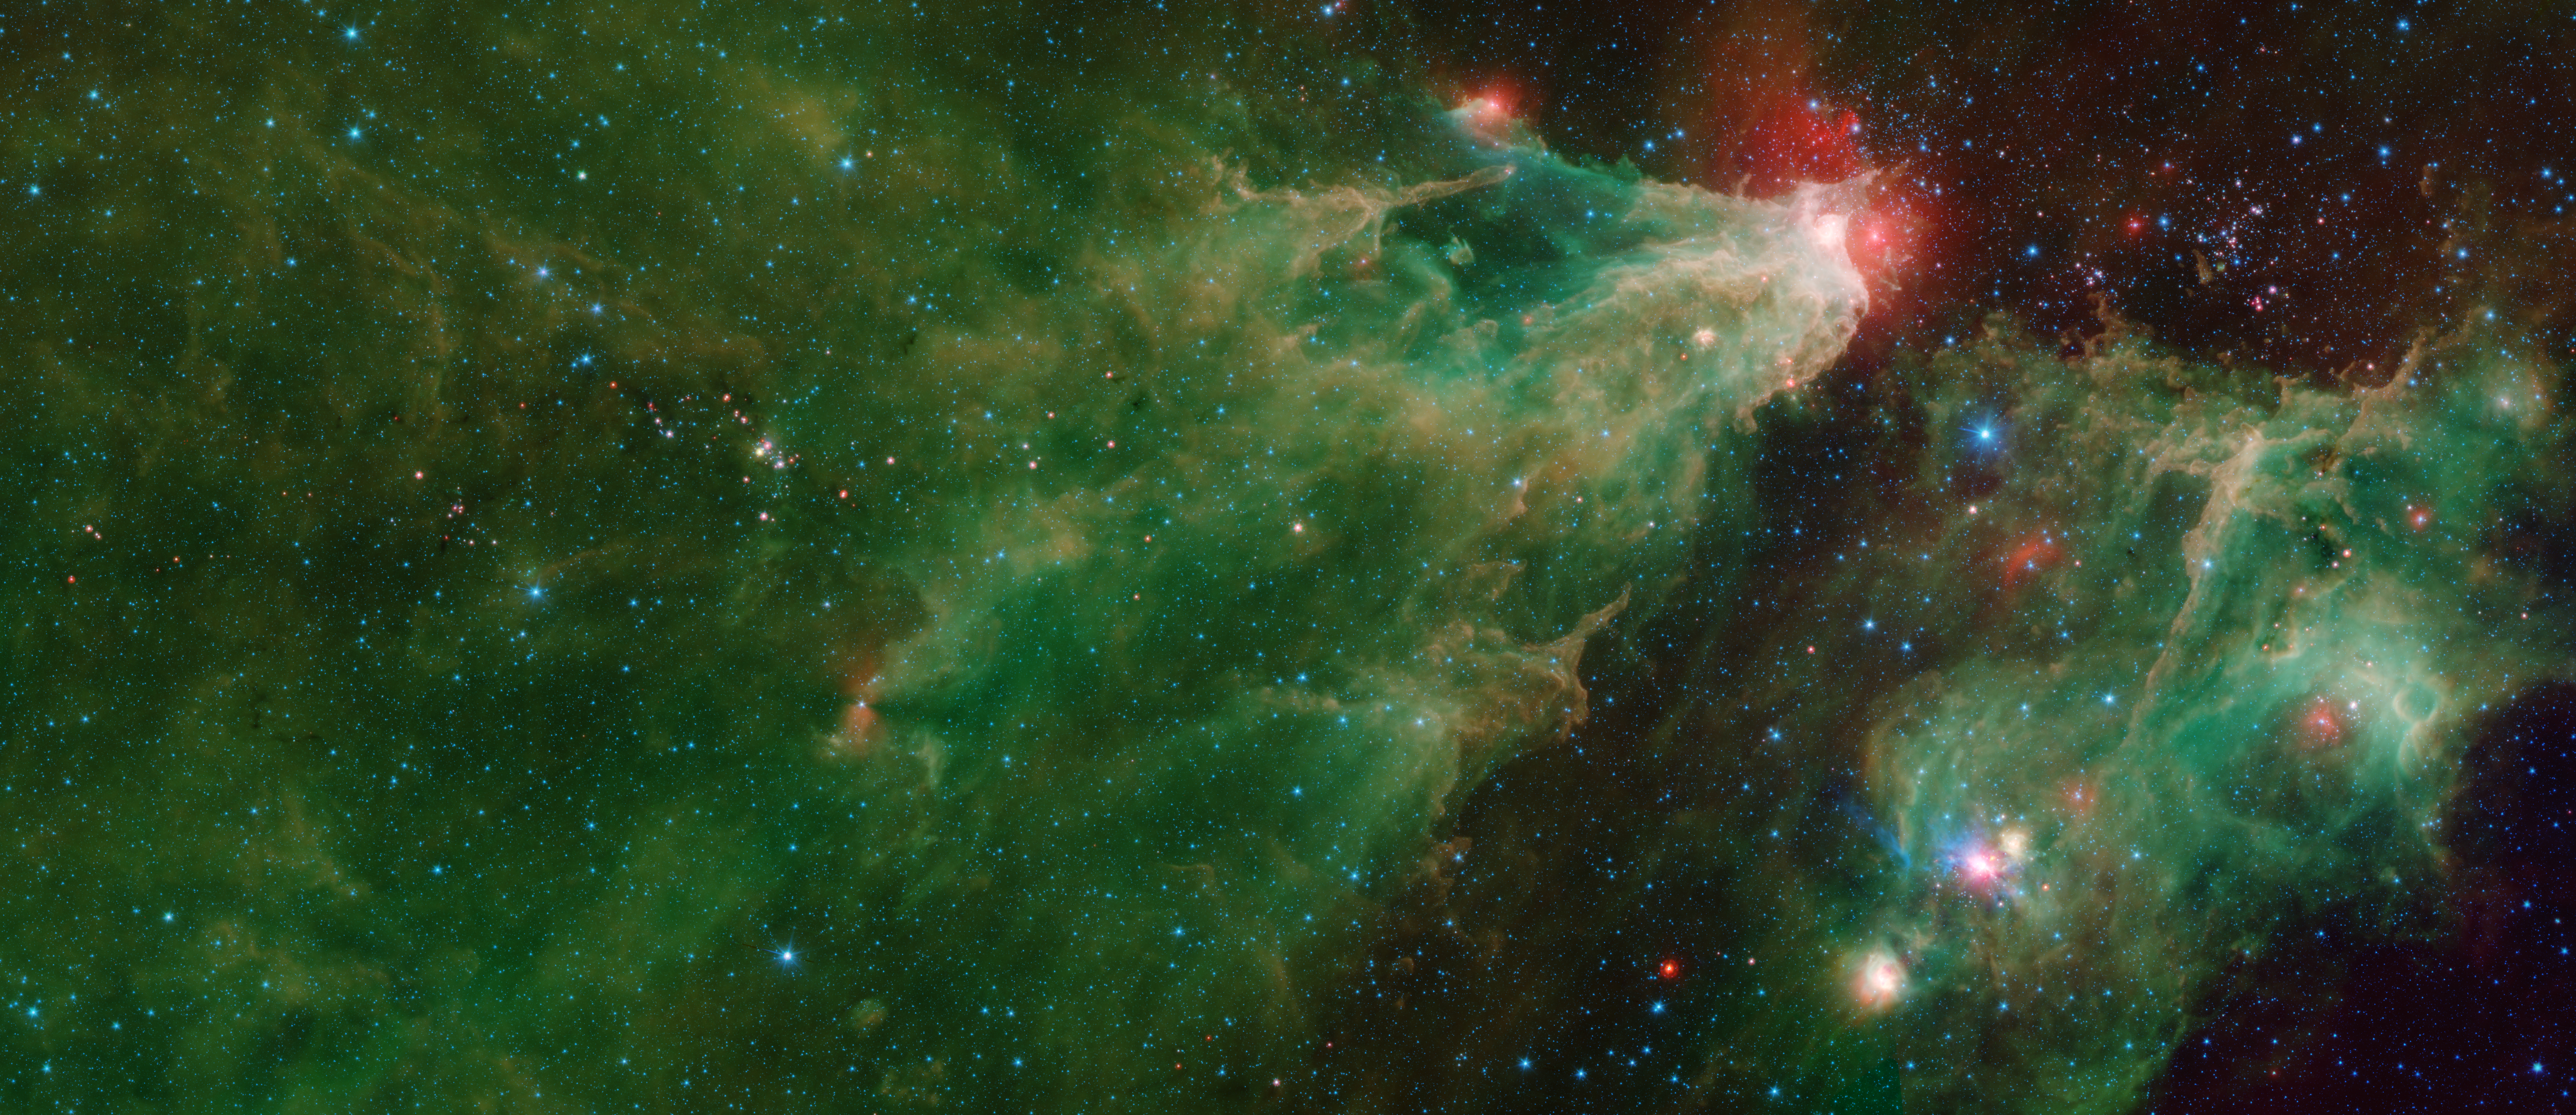

Cepheus C and Cepheus B Region by Spitzer (Two-Instrument)

Annotated Image

This image was compiled using data from NASA’s Spitzer Space Telescope using the Infrared Array Camera (IRAC) and the Multiband Imaging Photometer (MIPS) during Spitzer’s “cold” mission, before the spacecraft’s liquid helium coolant ran out in 2009. The colors correspond with IRAC wavelengths of 3.6 microns (blue), 4.5 microns (cyan) and 8 microns (green), and 24 microns (red) from the MIPS instrument.

The green-and-orange delta filling most of this image is a nebula, or a cloud of gas and dust. This region formed from a much larger cloud of gas and dust that has been carved away by radiation from stars.

The bright region at the tip of the nebula is dust that has been heated by the stars’ radiation, which creates the surrounding red glow. The white color is the combination of four colors (blue, green, orange and red), each representing a different wavelength of infrared light, which is invisible to human eyes.

The massive stars illuminating this region belong to a star cluster that extends above the white spot.

On the left side of this image, a dark filament runs horizontally through the green cloud. A smattering of baby stars (the red and yellow dots) appear inside it. Known as Cepheus C, the area is a particularly dense concentration of gas and dust where infant stars form. This region is called Cepheus C because it lies in the constellation Cepheus, which can be found near the constellation Cassiopeia. Cepheus-C is about 6 light-years long, and lies about 40 light-years from the bright spot at the tip of the nebula.

The small, red hourglass shape just below Cepheus C is V374 Ceph. Astronomers studying this massive star have speculated that it might be surrounded by a nearly edge-on disk of dark, dusty material. The dark cones extending to the right and left of the star are a shadow of that disk.

The smaller nebula on the right side of the image includes a blue star crowned by a small, red arc of light. This “runaway star” is plowing through the gas and dust at a rapid clip, creating a shock wave or “bow shock” in front of itself.

Some features identified in the annotated image are more visible in the IRAC data alone, found here.

The Jet Propulsion Laboratory in Pasadena, California, manages the Spitzer Space Telescope mission for NASA’s Science Mission Directorate in Washington. Science operations are conducted at the Spitzer Science Center at Caltech in Pasadena. Space operations are based at Lockheed Martin Space Systems in Littleton, Colorado. Data are archived at the Infrared Science Archive housed at IPAC at Caltech. Caltech manages JPL for NASA.

Credit: NASA/JPL-Caltech